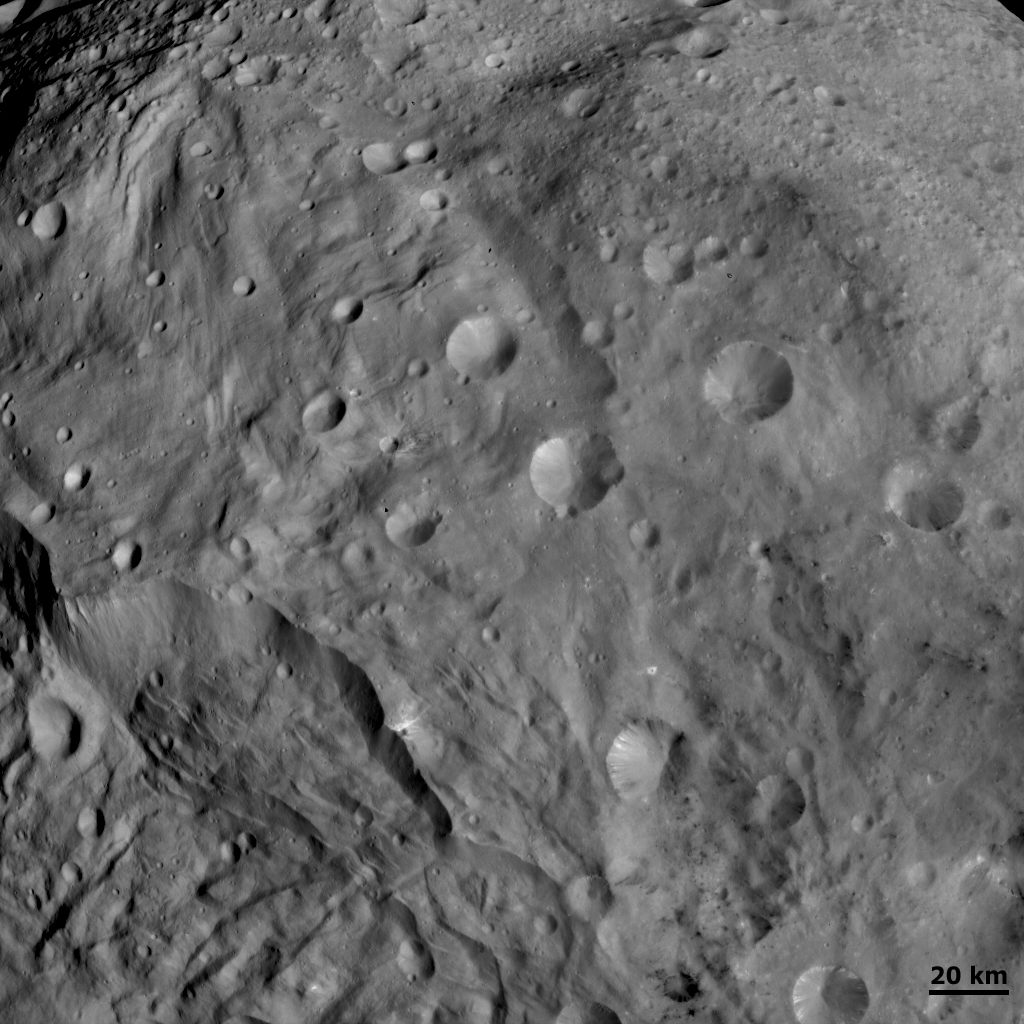

Unusual craters on Vesta I

This Dawn FC (framing camera) image shows craters of different sizes and shapes in Vesta’s southern hemisphere. The freshest craters can be classified as fresh scarp rimmed craters and the less fresh classified as partly degraded subdued rim craters. Some craters, particularly in the lower left of the image, show both sharp and smooth crater rims. This is rather unusual and better resolution images will be necessary to understand the process(es) responsible. Craters that have impacted pre-existing craters are also clear in this image. For example, the crater in roughly the center of the image has at least two other, smaller craters along its rim. Vesta’s surface becomes more heavily cratered moving from the southern to northern hemispheres, as can be seen in the larger population of craters in the top right of the image.

NASA’s Dawn spacecraft obtained this image with its framing camera on August 29th 2011. This image was taken through the camera’s clear filter. The distance to the surface of Vesta is 2740 km and the image resolution is about 250 meters per pixel.

The Dawn mission to Vesta and Ceres is managed by NASA’s Jet Propulsion Laboratory, a division of the California Institute of Technology in Pasadena, for NASA’s Science Mission Directorate, Washington D.C. UCLA is responsible for overall Dawn mission science. The Dawn framing cameras have been developed and built under the leadership of the Max Planck Institute for Solar System Research, Katlenburg-Lindau, Germany, with significant contributions by DLR German Aerospace Center, Institute of Planetary Research, Berlin, and in coordination with the Institute of Computer and Communication Network Engineering, Braunschweig. The Framing Camera project is funded by the Max Planck Society, DLR, and NASA/JPL.

Credit: NASA/JPL-Caltech/UCLA/MPS/DLR/IDA